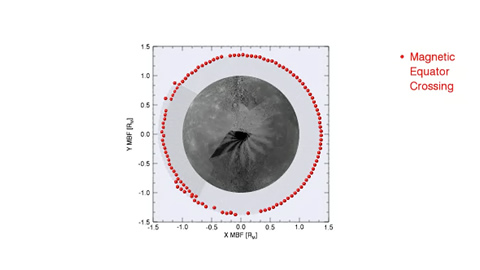

Movie of Mercury’s Magnetic Equator Versus Longitude

This movie shows the location of Mercury’s magnetic equator determined on successive orbits as the point where the direction of the internal magnetic field is parallel to the spin axis of the planet. This magnetic equator is well north of the planet’s geographic equator (indicated by the horizontal gray line). The best-fitting internal dipole magnetic field is located about 0.2 Mercury radii, or 480 km, northward of the planet’s center. The dynamo mechanism in Mercury’s molten outer core responsible for generating the planet’s magnetic field therefore has a strong north-south asymmetry.

The MESSENGER spacecraft is the first ever to orbit the planet Mercury, and the spacecraft’s seven scientific instruments and radio science investigation are unraveling the history and evolution of the Solar System’s innermost planet. Visit the Why Mercury? section of this website to learn more about the key science questions that the MESSENGER mission is addressing.

Date Presented: June 16, 2011, at a NASA press conference
Instrument: Magnetometer (MAG)

These images are from MESSENGER, a NASA Discovery mission to conduct the first orbital study of the innermost planet, Mercury. For information regarding the use of images, see the MESSENGER image use policy.

Credit: NASA/Johns Hopkins University Applied Physics Laboratory/Carnegie Institution of Washington